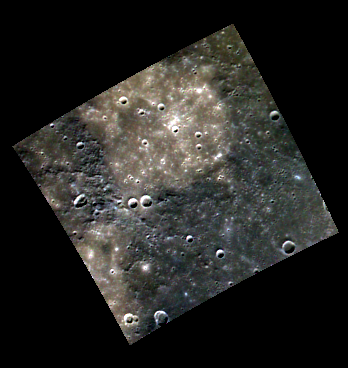

Have You Ever had it Blue?

Today’s image is centered on a large unnamed crater to the northeast of Dali. The crater has been flooded with smooth plains that have a relatively high reflectance and reddish color compared to the average surface of Mercury. The surrounding area, by contrast, has low reflectance and blue color. The high-

This image was acquired as part of MDIS’s 8-color base map. The 8-color base map is composed of WAC images taken through eight different narrow-band color filters and covers more than 99% of Mercury’s surface with an average resolution of 1 kilometer/pixel. The highest-quality color images are obtained for Mercury’s surface when both the spacecraft and the Sun are overhead, so these images typically are taken with viewing conditions of low incidence and emission angles.

Date acquired: July 09, 2011
Image Mission Elapsed Time (MET): 218671363, 218671371, 218671365
Image ID: 480913, 480918, 480914
Instrument: Wide Angle Camera (WAC) of the Mercury Dual Imaging System (MDIS)
WAC filters: 9, 7, 6 (996, 748, 433 nanometers) in red, green, and blue
Center Latitude: 47.75°
Center Longitude: 123.5° E
Resolution: 908 meters/pixel
Scale: The edges of the image are about 220 km (136 mi.) long.
Incidence Angle: 51.3°
Emission Angle: 0.4°
Phase Angle: 50.9°
The image was binned on the spacecraft from its original 1024 x 1024 pixel size to 256 square in order to reduce the volume of data that needed to be stored on the recorder and transmitted to Earth.

The MESSENGER spacecraft is the first ever to orbit the planet Mercury, and the spacecraft’s seven scientific instruments and radio science investigation are unraveling the history and evolution of the Solar System’s innermost planet. MESSENGER acquired over 150,000 images and extensive other data sets. MESSENGER is capable of continuing orbital operations until early 2015.

For information regarding the use of images, see the MESSENGER image use policy.

Credit: NASA/Johns Hopkins University Applied Physics Laboratory/Carnegie Institution of Washington